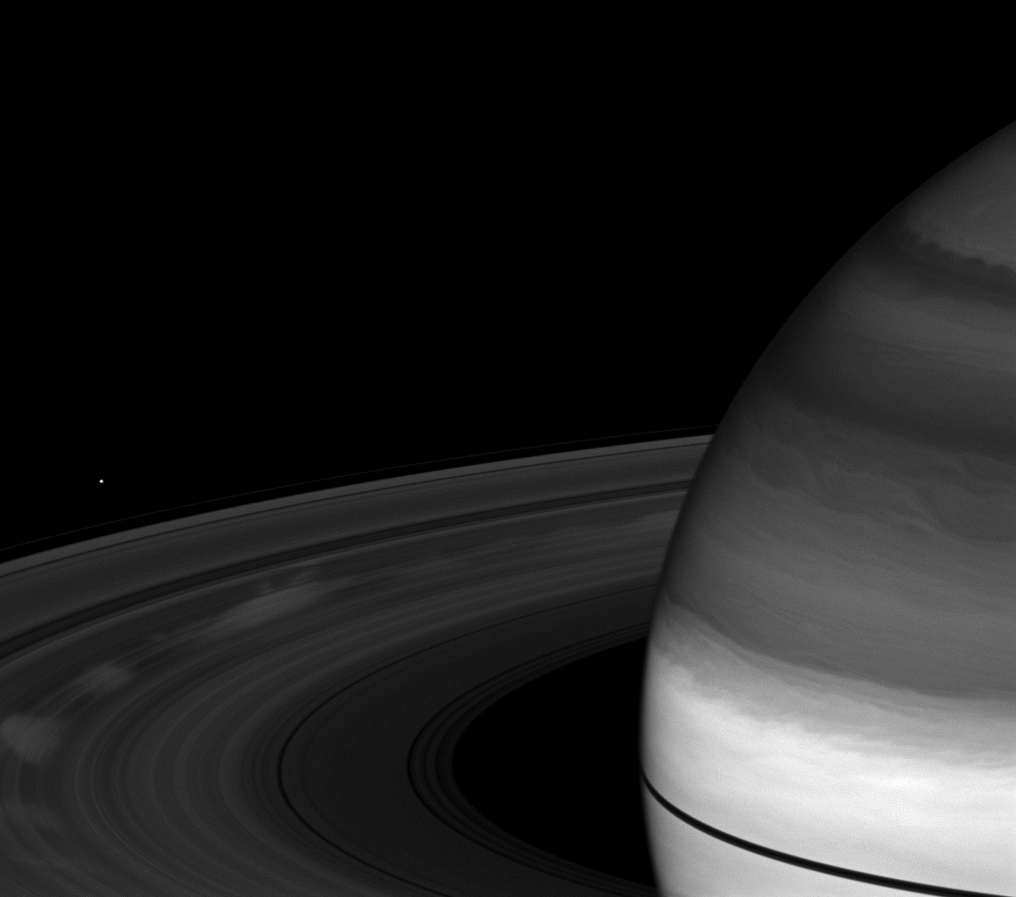

Bright Spokes, Dark Rings

Spokes, those ghostly radial markings on Saturn’s B ring, appear bright compared to the rings in this image taken a little more than a month after the planet’s August 2009 equinox.

Spokes appear bright when they are viewed at phase, or Sun-Saturn spacecraft, angles higher than about 45 degrees. The phase angle in this image is 64 degrees. Also, the contrast is even greater in this image since the surrounding rings are darkened during the equinox period at Saturn.

To learn more about spokes, see PIA11144.

Saturn’s northern latitudes appear dark in this image because of the camera filter used. This view uses a spectral filter sensitive to absorption of certain wavelengths of light by methane in Saturn’s atmosphere. In the north, the light at these wavelengths reaches slightly greater depth — compared to the equatorial regions — before being reflected off the cloud tops, and therefore passes through more light absorbing methane along the way out.

The novel illumination geometry that accompanies equinox lowers the sun’s angle to the ringplane, significantly darkens the rings, and causes out-of-plane structures to look anomalously bright and cast shadows across the rings. These scenes are possible only during the few months before and after Saturn’s equinox, which occurs only once in about 15 Earth years. Before and after equinox, Cassini’s cameras have spotted not only the predictable shadows of some of Saturn’s moons (see PIA11657), but also the shadows of newly revealed vertical structures in the rings themselves (see PIA11665).

The moon Janus (179 kilometers, or 111 miles across) is also visible on the left of the image.

This view looks toward the sunlit, northern side of the rings from about 12 degrees above the ringplane.

The image was taken with the Cassini spacecraft wide-angle camera on Sept. 22, 2009 using a spectral filter sensitive to wavelengths of near-infrared light centered at 890 nanometers. The view was acquired at a distance of approximately 1.3 million kilometers (808,000 miles) from Saturn. Image scale is 71 kilometers (44 miles) per pixel.

The Cassini-Huygens mission is a cooperative project of NASA, the European Space Agency and the Italian Space Agency. The Jet Propulsion Laboratory, a division of the California Institute of Technology in Pasadena, manages the mission for NASA’s Science Mission Directorate, Washington, D.C. The Cassini orbiter and its two onboard cameras were designed, developed and assembled at JPL. The imaging operations center is based at the Space Science Institute in Boulder, Colo.

Credit: NASA/JPL/Space Science Institute